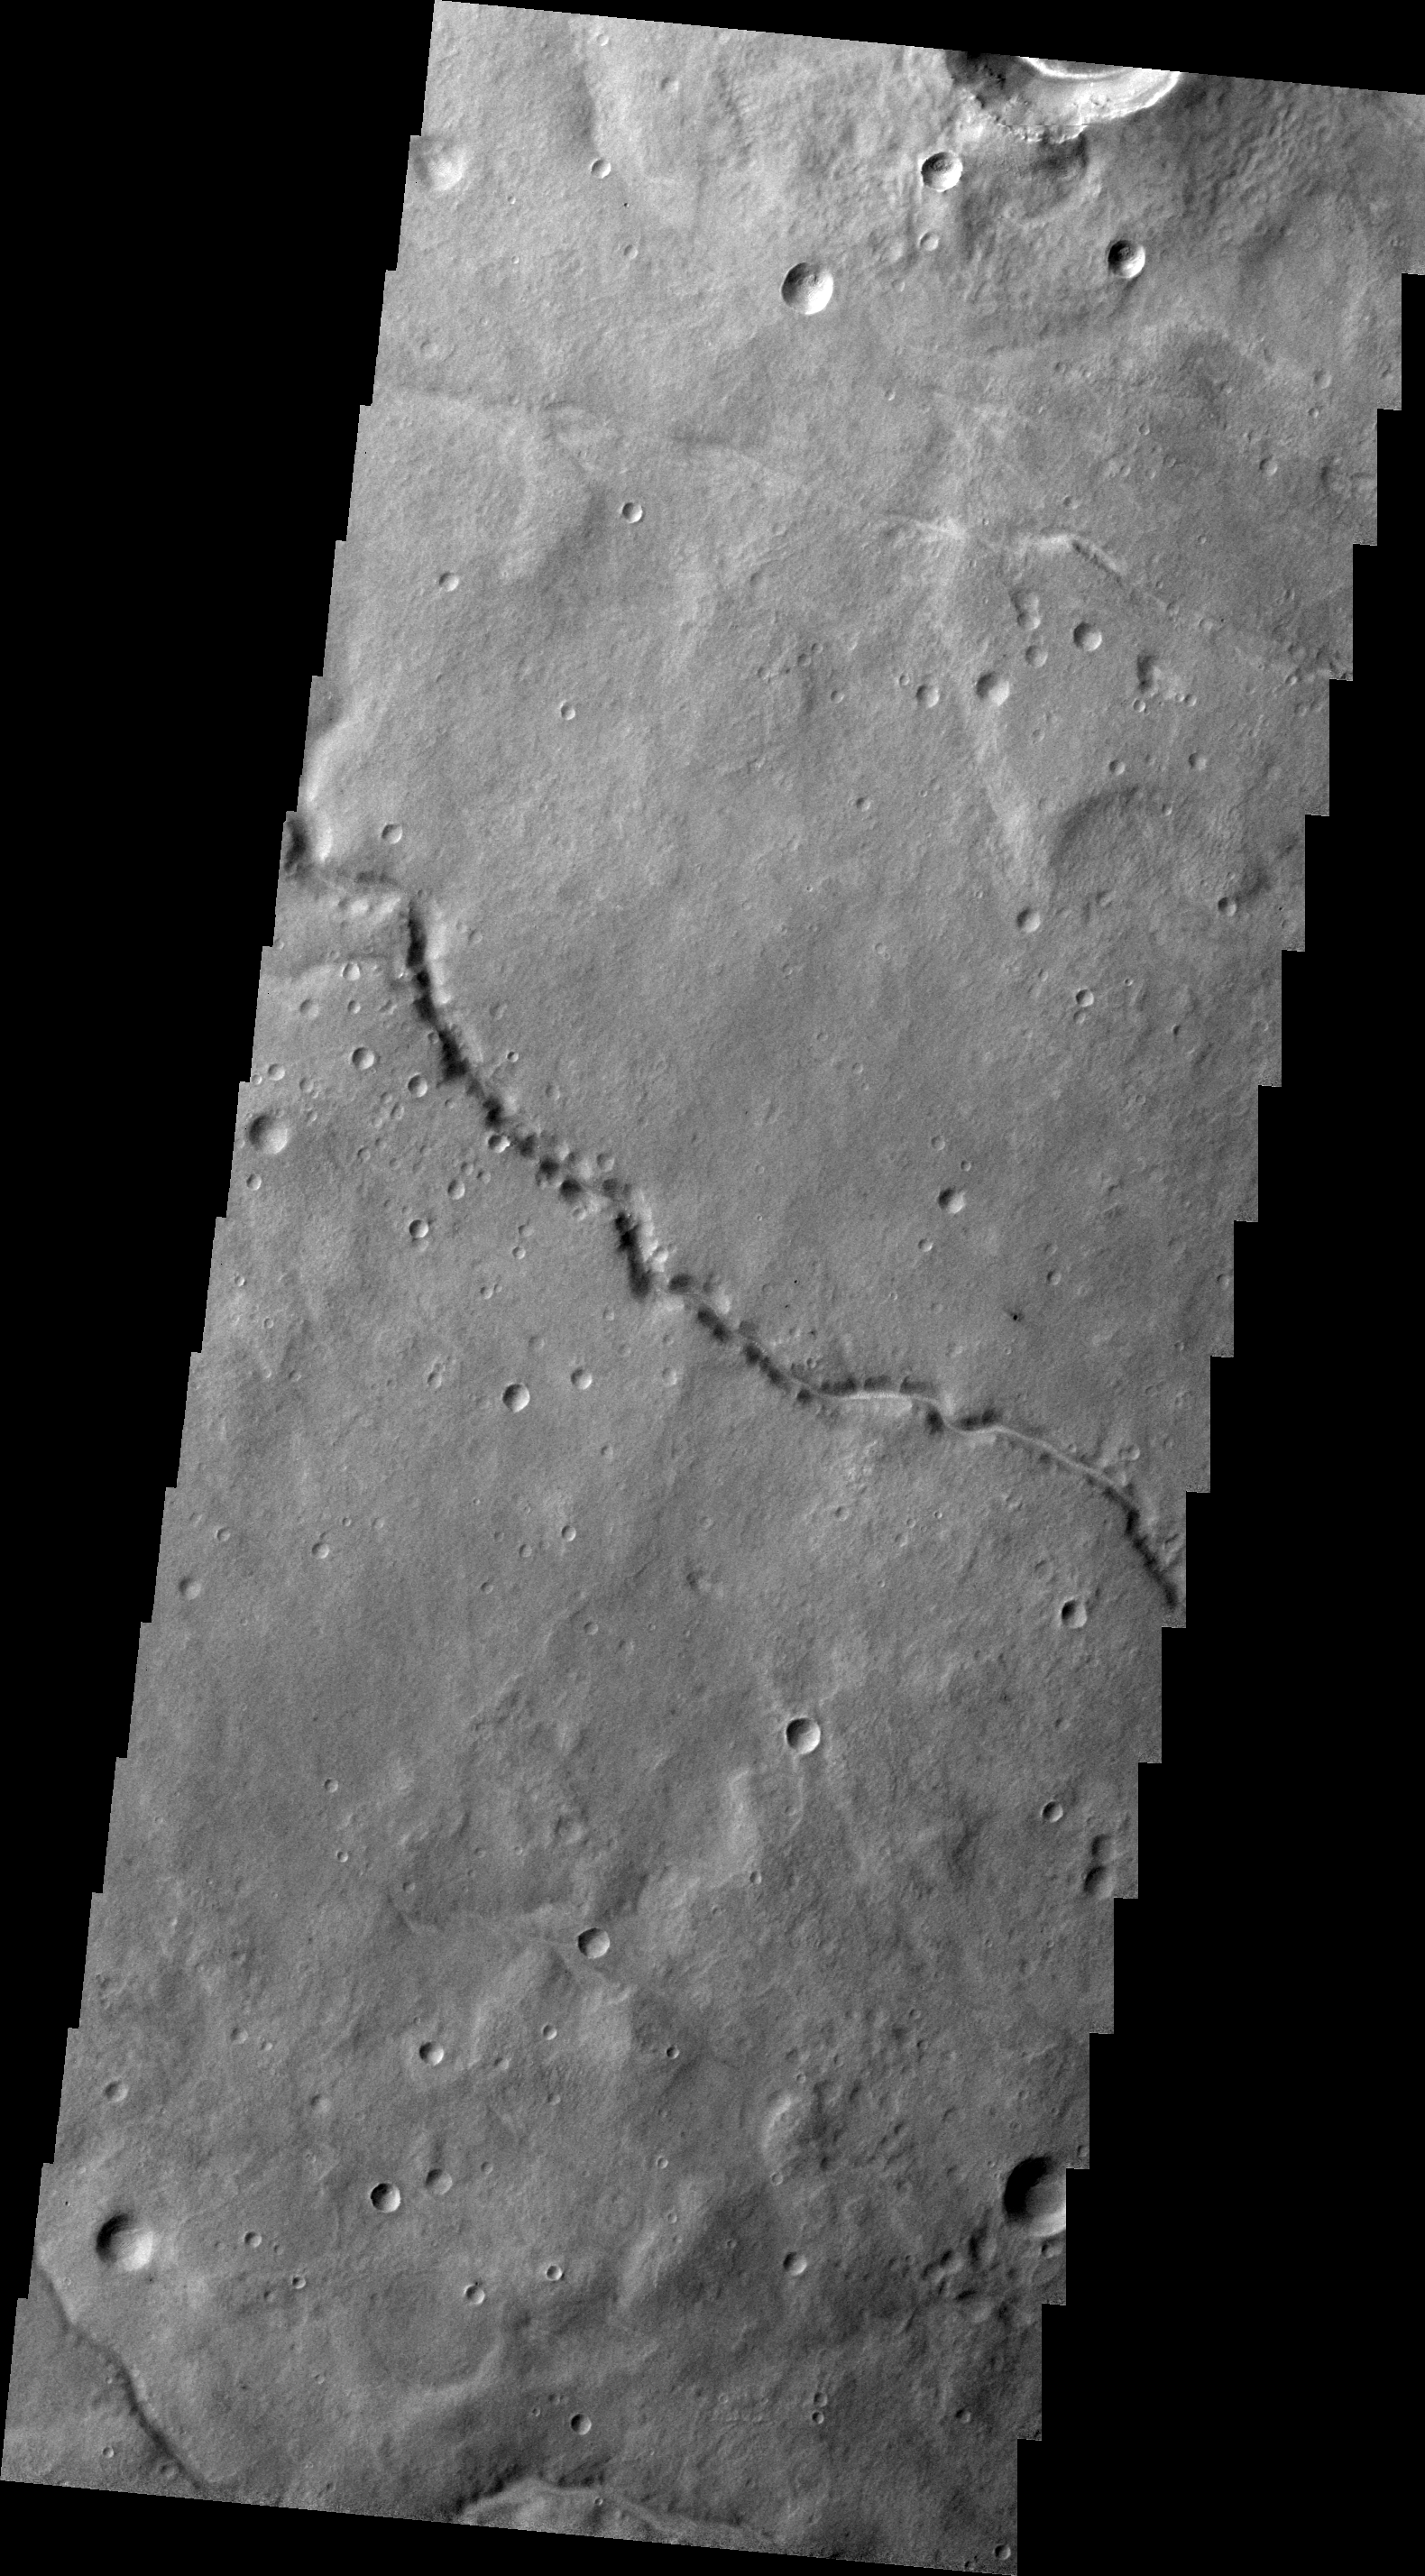

Channel

This unnamed channel is draining the area of between Coracis Fossae and Bosporos Planum.

Image information: VIS instrument. Latitude -33.7N, Longitude 288.1E. 22 meter/pixel resolution.

Please see the THEMIS Data Citation Note for details on crediting THEMIS images.

Note: this THEMIS visual image has not been radiometrically nor geometrically calibrated for this preliminary release. An empirical correction has been performed to remove instrumental effects. A linear shift has been applied in the cross-track and down-track direction to approximate spacecraft and planetary motion. Fully calibrated and geometrically projected images will be released through the Planetary Data System in accordance with Project policies at a later time.

NASA’s Jet Propulsion Laboratory manages the 2001 Mars Odyssey mission for NASA’s Office of Space Science, Washington, D.C. The Thermal Emission Imaging System (THEMIS) was developed by Arizona State University, Tempe, in collaboration with Raytheon Santa Barbara Remote Sensing. The THEMIS investigation is led by Dr. Philip Christensen at Arizona State University. Lockheed Martin Astronautics, Denver, is the prime contractor for the Odyssey project, and developed and built the orbiter. Mission operations are conducted jointly from Lockheed Martin and from JPL, a division of the California Institute of Technology in Pasadena.

Credit: NASA/JPL/ASU